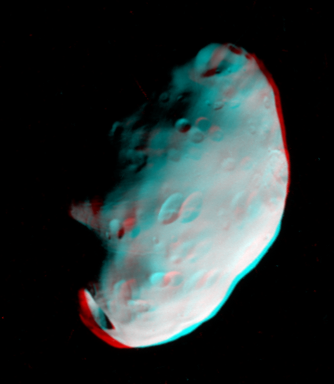

Pandora Anaglyph

Craters on Saturn’s moon Pandora exhibit clarity and depth in this anaglyph, or 3D view, from Cassini.

This stereo view shows the rugged, irregular shape caused by multiple large impacts, and the smaller craters formed most recently on this tiny satellite. Gravity is weak on Pandora (84 kilometers, or 52 miles across), but it does hold onto the loose material formed by catering. The mantle of fine debris partially hides older craters, slowly covering and filling them as it coats the moon.

See PIA07632 for a color view of Pandora, taken at the same time.

The image was taken in visible light with the Cassini spacecraft narrow-angle camera on Sept. 5, 2005, at a distance of approximately 52,700 kilometers (32,700 miles) from Pandora. Image scale is 312 meters (1,024 feet) per pixel.

The Cassini-Huygens mission is a cooperative project of NASA, the European Space Agency and the Italian Space Agency. The Jet Propulsion Laboratory, a division of the California Institute of Technology in Pasadena, manages the mission for NASA’s Science Mission Directorate, Washington, D.C. The Cassini orbiter and its two onboard cameras were designed, developed and assembled at JPL. The imaging operations center is based at the Space Science Institute in Boulder, Colo.

Credit: NASA/JPL/Space Science Institute